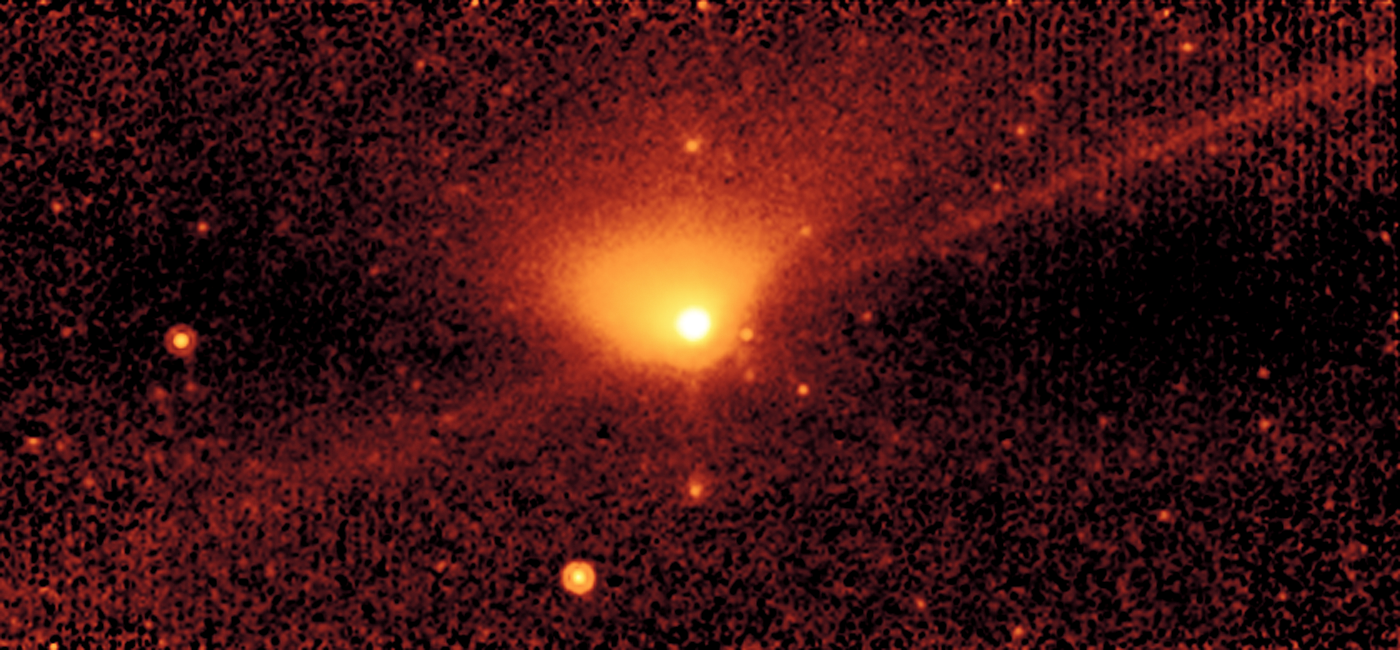

Jupiter-Family Comet Johnson

This image of the Jupiter-family comet Johnson was taken with Spitzer's multiband imaging photometer (MIPS) at a wavelength of 24 microns.

The fan-shaped region that stretches upward from Johnson's nucleus (yellow ball in the middle) represents the dust "tail" of the comet. Dust tails are created when small particles from a comet are swept backward by the Sun's radiation pressure.

The long thin trail of emission that precisely follows the orbit of the comet is believed to be a debris trail of solid material, ranging from millimeters to centimeters in size. Such particles, called meteoroids, are the same size as those that appear in meteor showers when they enter the Earth's atmosphere. Because any trace of water would evaporate in the Sun's heat, astronomers do not believe that debris trails contain ice.

These meteoroids have evaded detection in previous comet images because they are relatively faint in visible light. At mid-infrared wavelengths, meteoroids give off infrared radiation. Any object with an internal temperature higher than absolute zero (-273.5 degrees Celsius or zero Kelvin) produces thermal radiation; objects in the inner solar system give off radiation at mid-infrared wavelengths. Consequently, MIPS allows astronomers to study the production of meteoroids by comets whose orbits do not cross the Earth's path.

Spitzer images have also shown that there is more mass in the debris trails of comets than in their dust tails and gases.

The results of Spitzer's observations are consistent with those obtained by space probes that encountered comet Halley in 1986. In Halley's case, large particles produced by the comet were not only detected, but caused significant damage to the probes.

Credit: NASA/JPL-Caltech/W. Reach (SSC/Caltech)